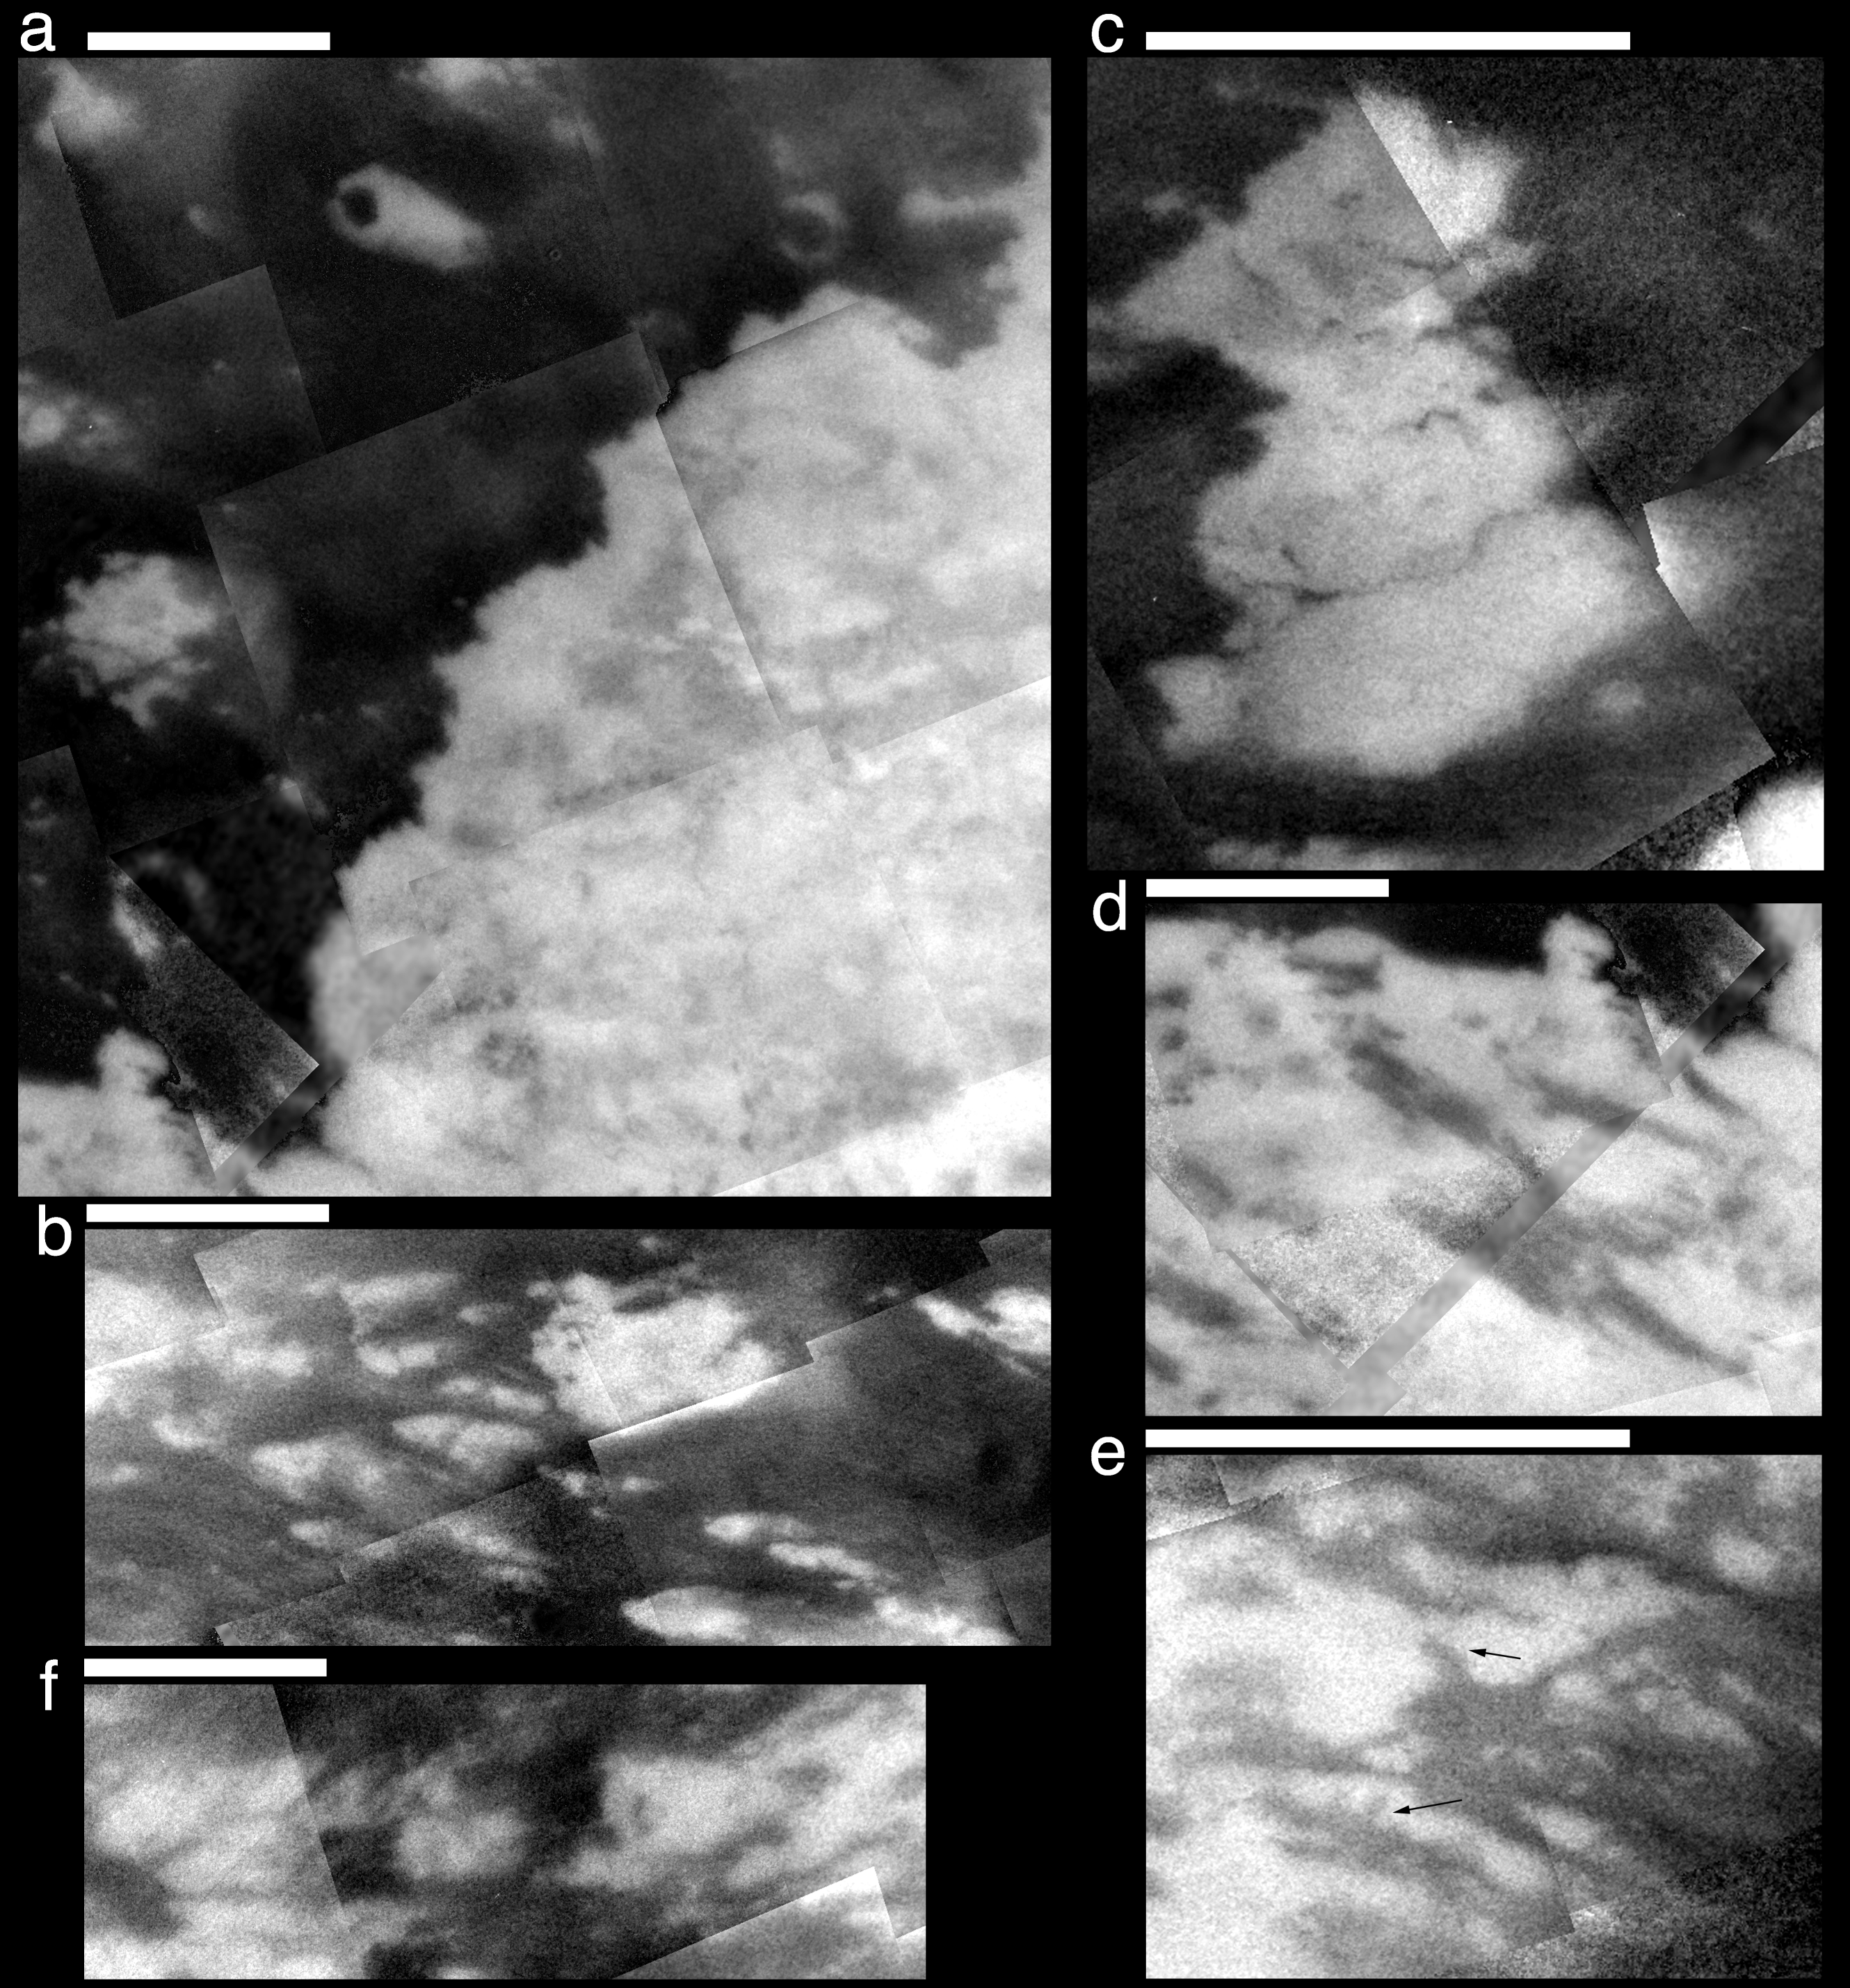

Scrutinizing Titan’s Surface

The six close-up views of Titan’s surface shown here are composed of images acquired by the Cassini spacecraft during flybys in October (see PIA06158) and December (see PIA06159) of 2004. These close-up views illustrate that a variety of processes have shaped the surface of Titan, just as diverse geologic processes are responsible for what we see on Earth’s surface.

Image (a) shows a prominent bright-dark boundary near the western edge of the Xanadu region which exhibits a sharp, angular edge between the materials. Three bright, discontinuous circles can be seen (two near the top of the image and another near the lower left). These may be large impact craters; the upper two are approximately 30 kilometers (18.6 miles) in diameter and the lower one is approximately 50 kilometers (30 miles) in diameter. Titan’s thick atmosphere will screen out small projectiles, but if the surface were as old as Titan itself, it should have many more craters of these sizes. Therefore, Cassini scientists think that, like Earth’s surface, Titan’s surface has been modified more recently by other geologic processes. However, such processes on Titan may take much longer than on Earth, acting over hundreds of millions of years.

Image (b) shows bright features that appear to be streamlined as if were they formed by winds in Titan’s atmosphere moving from west to east. The landing site of the Huygens probe is in the upper left corner of this image (see PIA07239).

Image (c) shows a bright feature surrounded by dark material. Several long, dark and narrow lines running through the bright area may be larger examples of the dark channels seen by the Huygens probe (see PIA07236). These lines are on the order of 2 kilometers (1 mile) wide, and tens of kilometers long.

Image (d) shows dark material within the bright area to the west of Xanadu. The linear nature of these features suggests that they may have formed by faulting. They may be dark due to modification by other surface processes occurring on Titan, in the same way that on Earth, fault-lines can be enhanced by erosion and/or deposition of material by water and wind.

Image (e) shows brightness variations in the region southeast of the Huygens landing site. The features indicated by arrows exhibit shapes that are similar to drainage patterns seen on Earth and Mars, where the source of the liquid is underground springs rather than rainfall.

Image (f) shows a region near the northwestern edge of Xanadu where the boundary between the bright and dark materials is quite complicated. Here some of the bright patches appear as if they represent thin surface plates that have been broken apart and spread apart over underlying dark material.

The white bars above each image are 200 kilometers (124 miles) long. Imaging Titan through its thick atmosphere is a challenge, and the narrow, straight lines within the images are seams between individual images that have not been completely removed. North is to the top of each frame.

The Cassini-Huygens mission is a cooperative project of NASA, the European Space Agency and the Italian Space Agency. The Jet Propulsion Laboratory, a division of the California Institute of Technology in Pasadena, manages the mission for NASA’s Science Mission Directorate, Washington, D.C. The Cassini orbiter and its two onboard cameras were designed, developed and assembled at JPL. The imaging team is based at the Space Science Institute, Boulder, Colo.

Credit: NASA/JPL/Space Science Institute